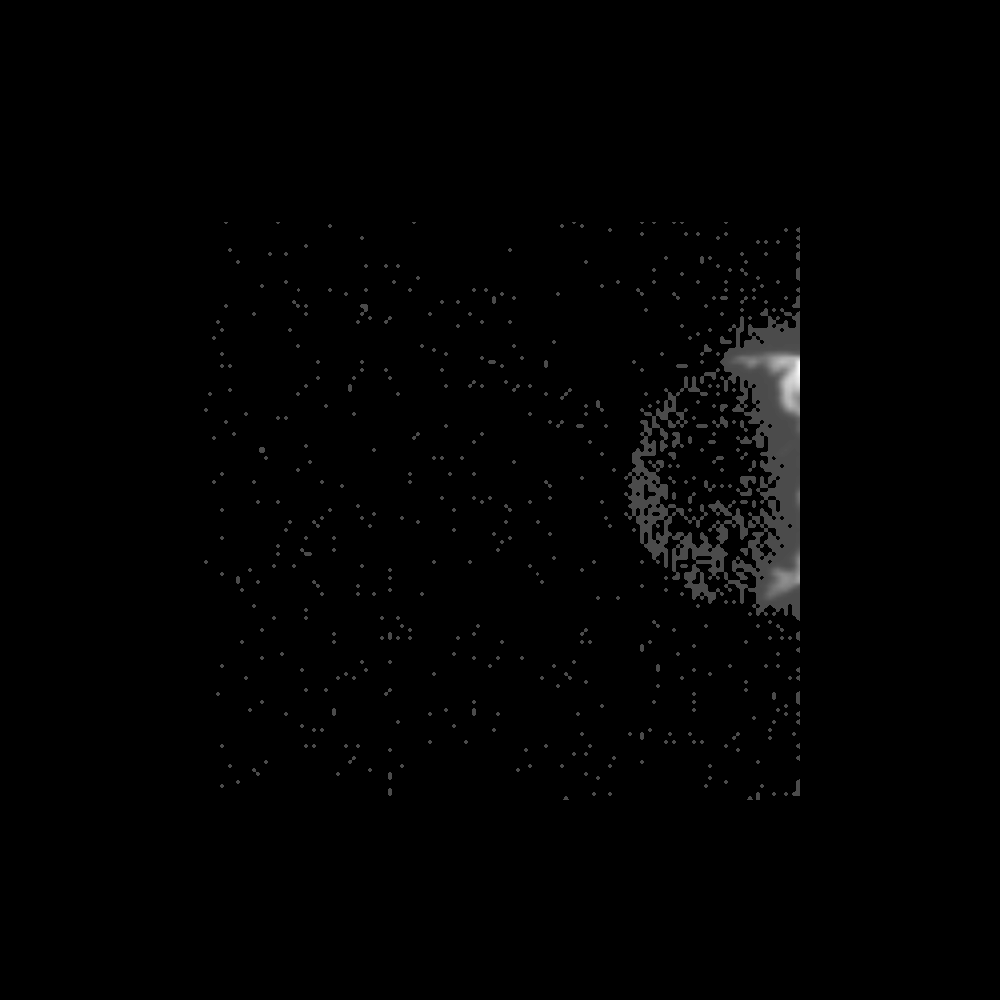

Dactyl Dark Side Illuminated by Idashine

Within seconds of its closest approach to the asteroid 243 Ida on August 28, 1993, the Galileo spacecraft’s Solid State Imaging camera caught this glimpse of Ida’s previously unknown moon orbiting the asteroid. One frame of a 15-image set designed to capture a view of Ida at the highest possible resolution landed by chance with its edge right on the little moon. The range from the spacecraft was about 2,400 kilometers (1,500 miles), and each picture element spans about 24 meters (80 feet) on the surface of the moon. Only a small sliver of the sunlit crescent is visible at the edge of the frame (which was shifted inward toward the center in this representation). Ida itself is outside this frame to the left and slightly below center, roughly 90 kilometers (56 miles) away. The darkside of this moon is illuminated by light reflected from the sunlit side of Ida, in the same way that Earthshine brightens the dark part of Earth’s Moon when it shows only a thin sunlit crescent, near “new Moon.” The smoothly curving shape of the dark edge of Ida’s moon can be seen on the left. The moon’s observed darkside was just barely detectable by Galileo’s camera; computer enhancement has made it easier to see in this picture. The visibility of the moon’s dark limb has provided valuable information on the size and shape of the tiny moon, which measures about 1.2 x 1.4 X 1.6 kilometers (0.75 x 0.87 x 1 mile). The little moon’s relatively smooth egg shape contrasts markedly with the highly irregular shape of its parent, the asteroid Ida. This image was relayed to Earth from the Galileo spacecraft on June 8, 1994. The Galileo project, whose primary mission is the exploration of the Jupiter system in 1995-97, is managed for NASA’s office of Space Science by the Jet Propulsion Laboratory.

Credit: NASA/JPL